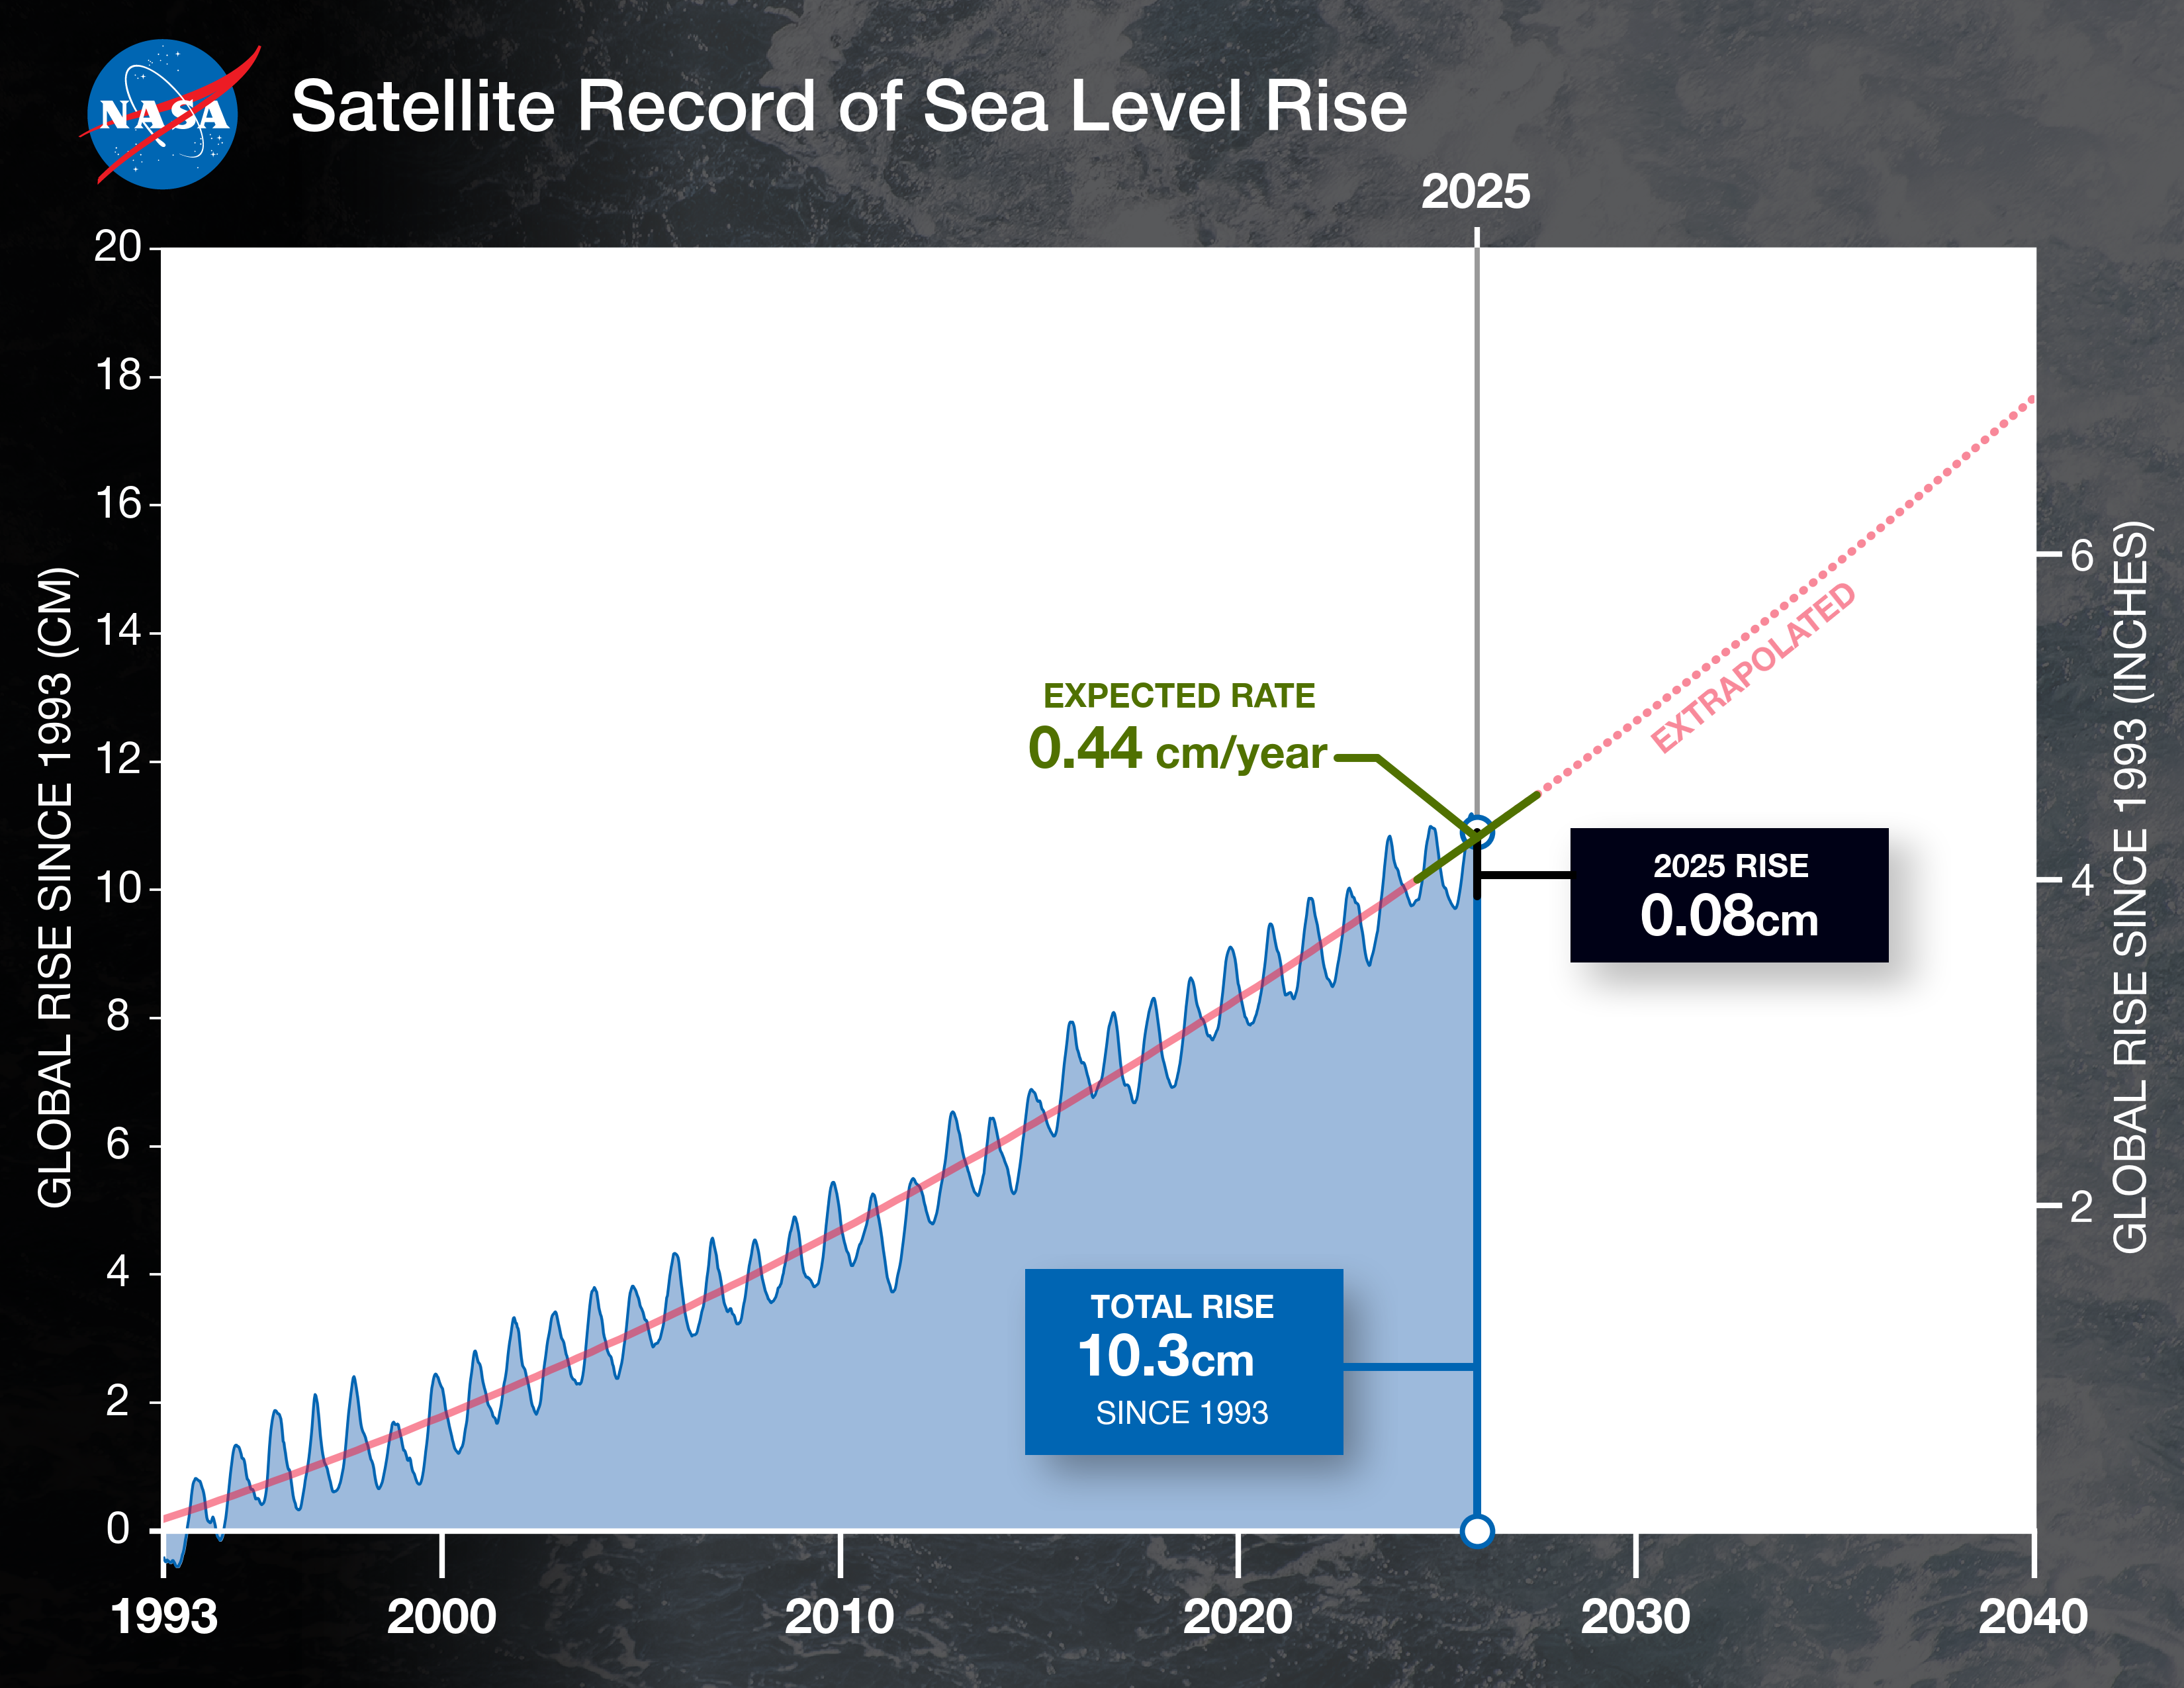

NASA Analysis Shows La Niña Limited Sea Level Rise in 2025

This graph shows the rise in global mean sea level from 1993 to 2025 based on data from a series of five international satellites. The solid red line indicates the trajectory of this increase, which has more than doubled over the three decades. The dotted red line projects future sea level rise.

A NASA analysis found that the average height of Earth’s oceans increased by 0.03 inches (0.08 centimeters) in 2025, a rate of increase that was lower than the 0.23 inches (0.59 centimeters) seen in 2024. It was also below the long-term expected rate of 0.17 inches (0.44 centimeters) per year based on the rate of rise since the early 1990s.

Though sea levels have increasingly trended upward, years during which the rise in the average height was less usually have occurred during La Niñas — the part of the El Niño-Southern Oscillation cycle that cools the eastern Pacific Ocean, often leading to heavy rainfall over the equatorial portions of South America.

The La Niña that started in 2025 and has extended into early 2026 has been relatively mild. Even so, the extra precipitation it has poured on the Amazon River basin contributed to an overall shift of water from ocean to land. This effect tends to temporarily lower sea levels, offsetting the rise caused by melting glaciers and ice sheets and warming of the oceans, which raises the sea levels through the expansion of water when the temperature increases. The net result in 2025 was a lower-than-average sea level rise. Faster-rising sea levels are likely to resume as the extra water in the Amazon basin makes its way to the oceans.

Researchers at NASA’s Jet Propulsion Laboratory in Southern California conducted the analysis based on more than 30 years of satellite observations, starting with the U.S.-French TOPEX/Poseidon mission, which launched in 1992, through the Sentinel-6 Michael Freilich mission, which launched in November 2020 and is the current reference satellite for sea level measurements. Sentinel-6B, which launched in November 2025, will take over for its predecessor after a cross-calibration period.

Credit: NASA/JPL-Caltech